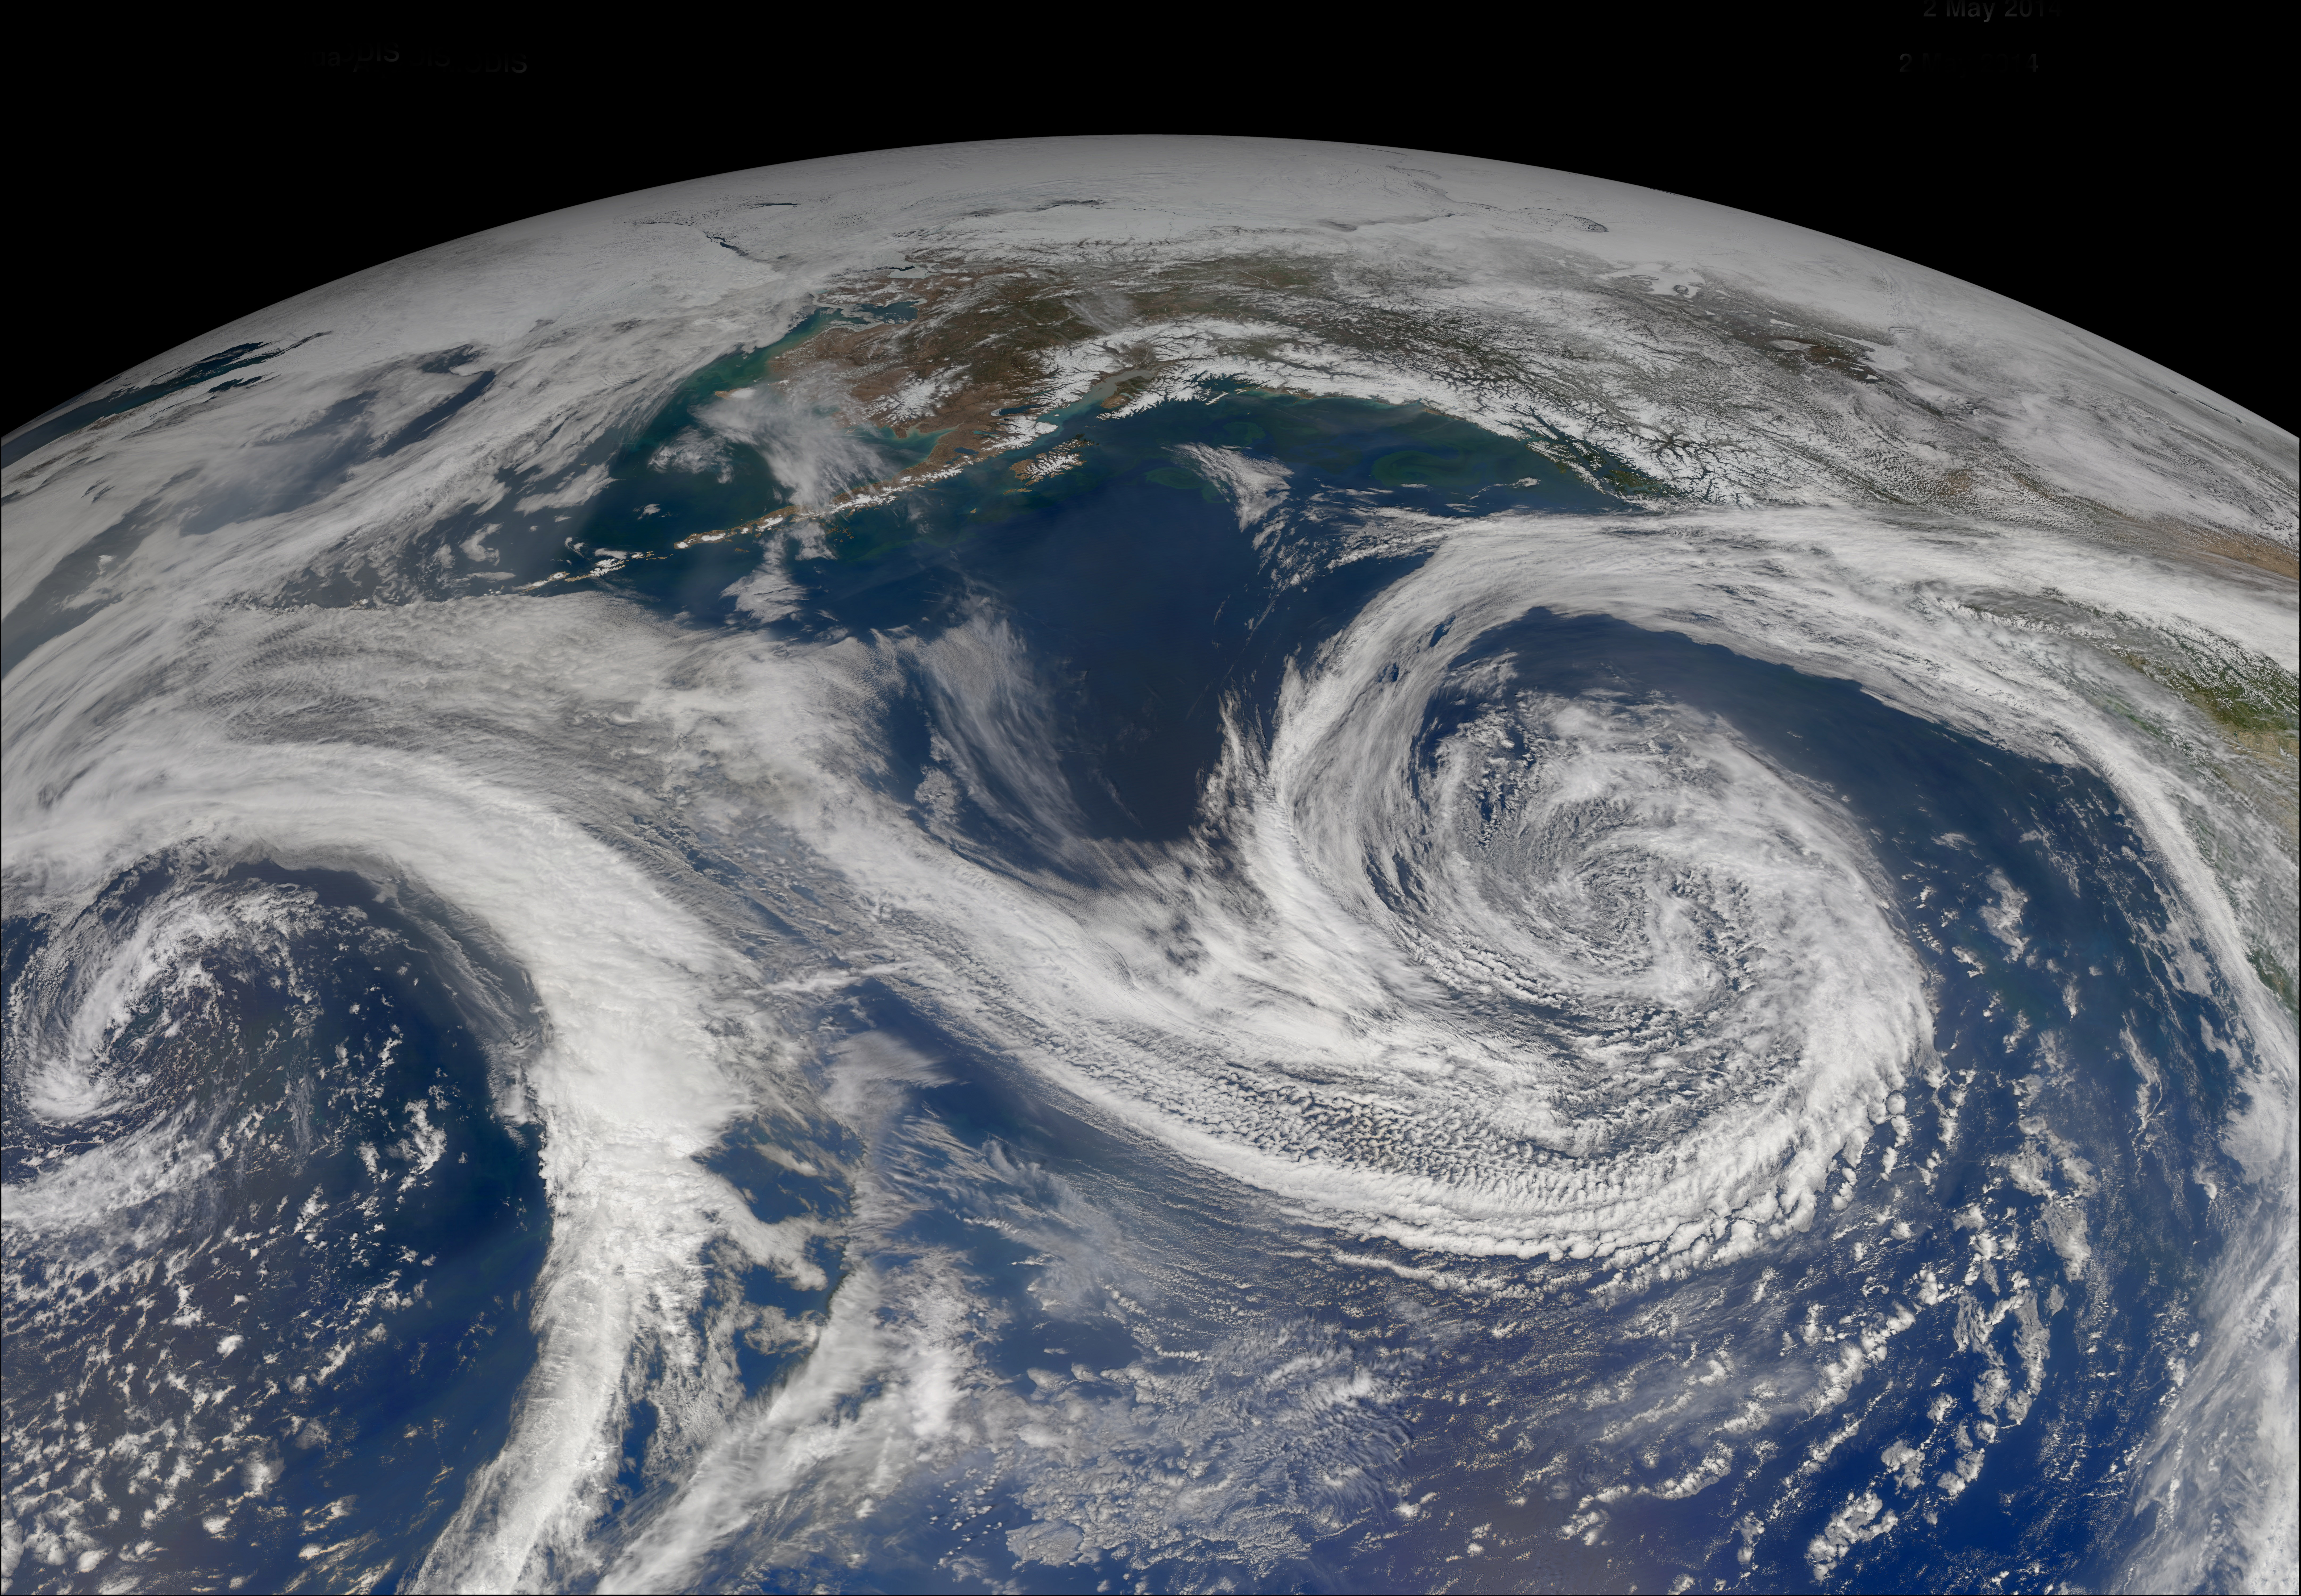

Gulf of Alaska

Increasing solar illumination brings increased phytoplankton growth to the Gulf of Alaska every spring, and this year is no exception. The above image was collected on May 2, 2014 several orbits of Aqua-MODIS.

Credit: NASA/Goddard/OceanColor/MODIS